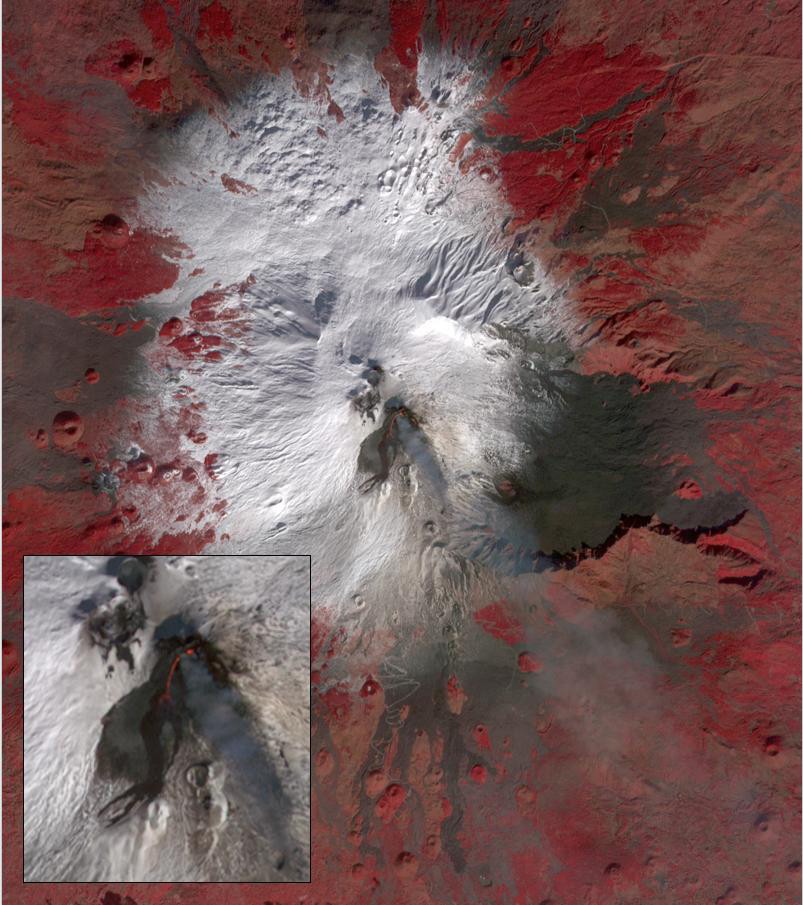

Mt. Etna, Italy

Starting December 13, 2020, a strong eruptive episode began at Mt. Etna’s New SE summit crater. Lava fountains produced a new lava flow, traveling to the SW. The fresh lava is hot enough to be incandescent, and appears as a red “snake” issuing from the crater’s flank. The lava fountain appears as a separate red area at the crater’s summit. A faint gray plume streams southeastward from the crater. Analysis of the thermal infrared data reveals that the plume’s composition is dominated by SO2. The image was acquired December 15, 2020, covers an area of 12 by 13.5 km, and is located at 37.7 degrees north, 15 degrees east.

With its 14 spectral bands from the visible to the thermal infrared wavelength region and its high spatial resolution of about 50 to 300 feet (15 to 90 meters), ASTER images Earth to map and monitor the changing surface of our planet. ASTER is one of five Earth-observing instruments launched Dec. 18, 1999, on Terra. The instrument was built by Japan’s Ministry of Economy, Trade and Industry. A joint U.S./Japan science team is responsible for validation and calibration of the instrument and data products.

The broad spectral coverage and high spectral resolution of ASTER provides scientists in numerous disciplines with critical information for surface mapping and monitoring of dynamic conditions and temporal change. Example applications are monitoring glacial advances and retreats; monitoring potentially active volcanoes; identifying crop stress; determining cloud morphology and physical properties; wetlands evaluation; thermal pollution monitoring; coral reef degradation; surface temperature mapping of soils and geology; and measuring surface heat balance.

The U.S. science team is located at NASA’s Jet Propulsion Laboratory in Pasadena, Calif. The Terra mission is part of NASA’s Science Mission Directorate, Washington.

Credit: NASA/METI/AIST/Japan Space Systems, and U.S./Japan ASTER Science Team